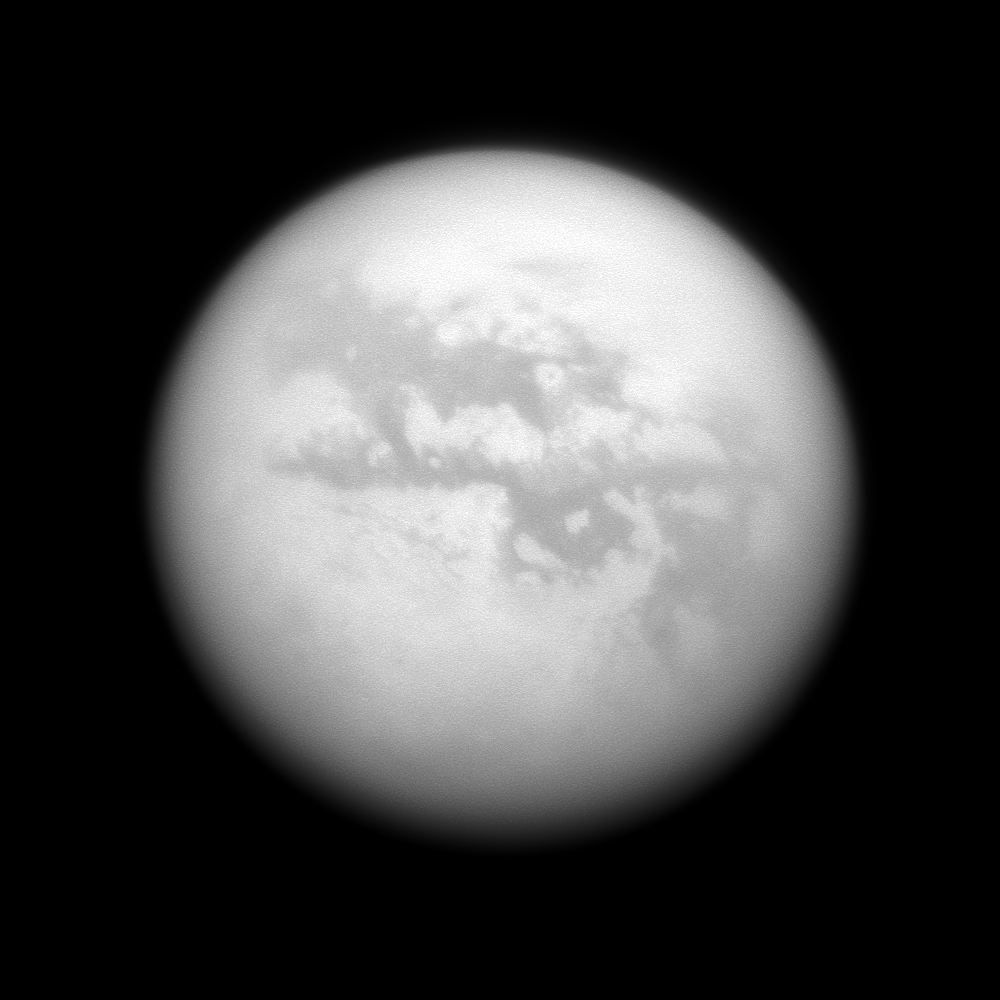

Dark Quartet

The Cassini spacecraft gazes at several albedo features on Saturn’s largest moon, Titan.

Left to right are four dark regions: Fensal, Aztlan, Aaru and a part of Senkyo. The bright area Quivira lies near the center of the image, separating Fensal and Aztlan. This view looks toward the Saturn-facing side of Titan (5,150 kilometers, or 3,200 miles across). North on Titan is up and rotated 24 degrees to the right.

The image was taken with the Cassini spacecraft narrow-angle camera on June 25, 2009 using a spectral filter sensitive to wavelengths of near-infrared light centered at 938 nanometers. The view was obtained at a distance of approximately 1.3 million kilometers (808,000 miles) from Titan and at a Sun-Titan-spacecraft, or phase, angle of 12 degrees. Image scale is 8 kilometers (5 miles) per pixel.

The Cassini-Huygens mission is a cooperative project of NASA, the European Space Agency and the Italian Space Agency. The Jet Propulsion Laboratory, a division of the California Institute of Technology in Pasadena, manages the mission for NASA’s Science Mission Directorate, Washington, D.C. The Cassini orbiter and its two onboard cameras were designed, developed and assembled at JPL. The imaging operations center is based at the Space Science Institute in Boulder, Colo.

Credit: NASA/JPL/Space Science Institute